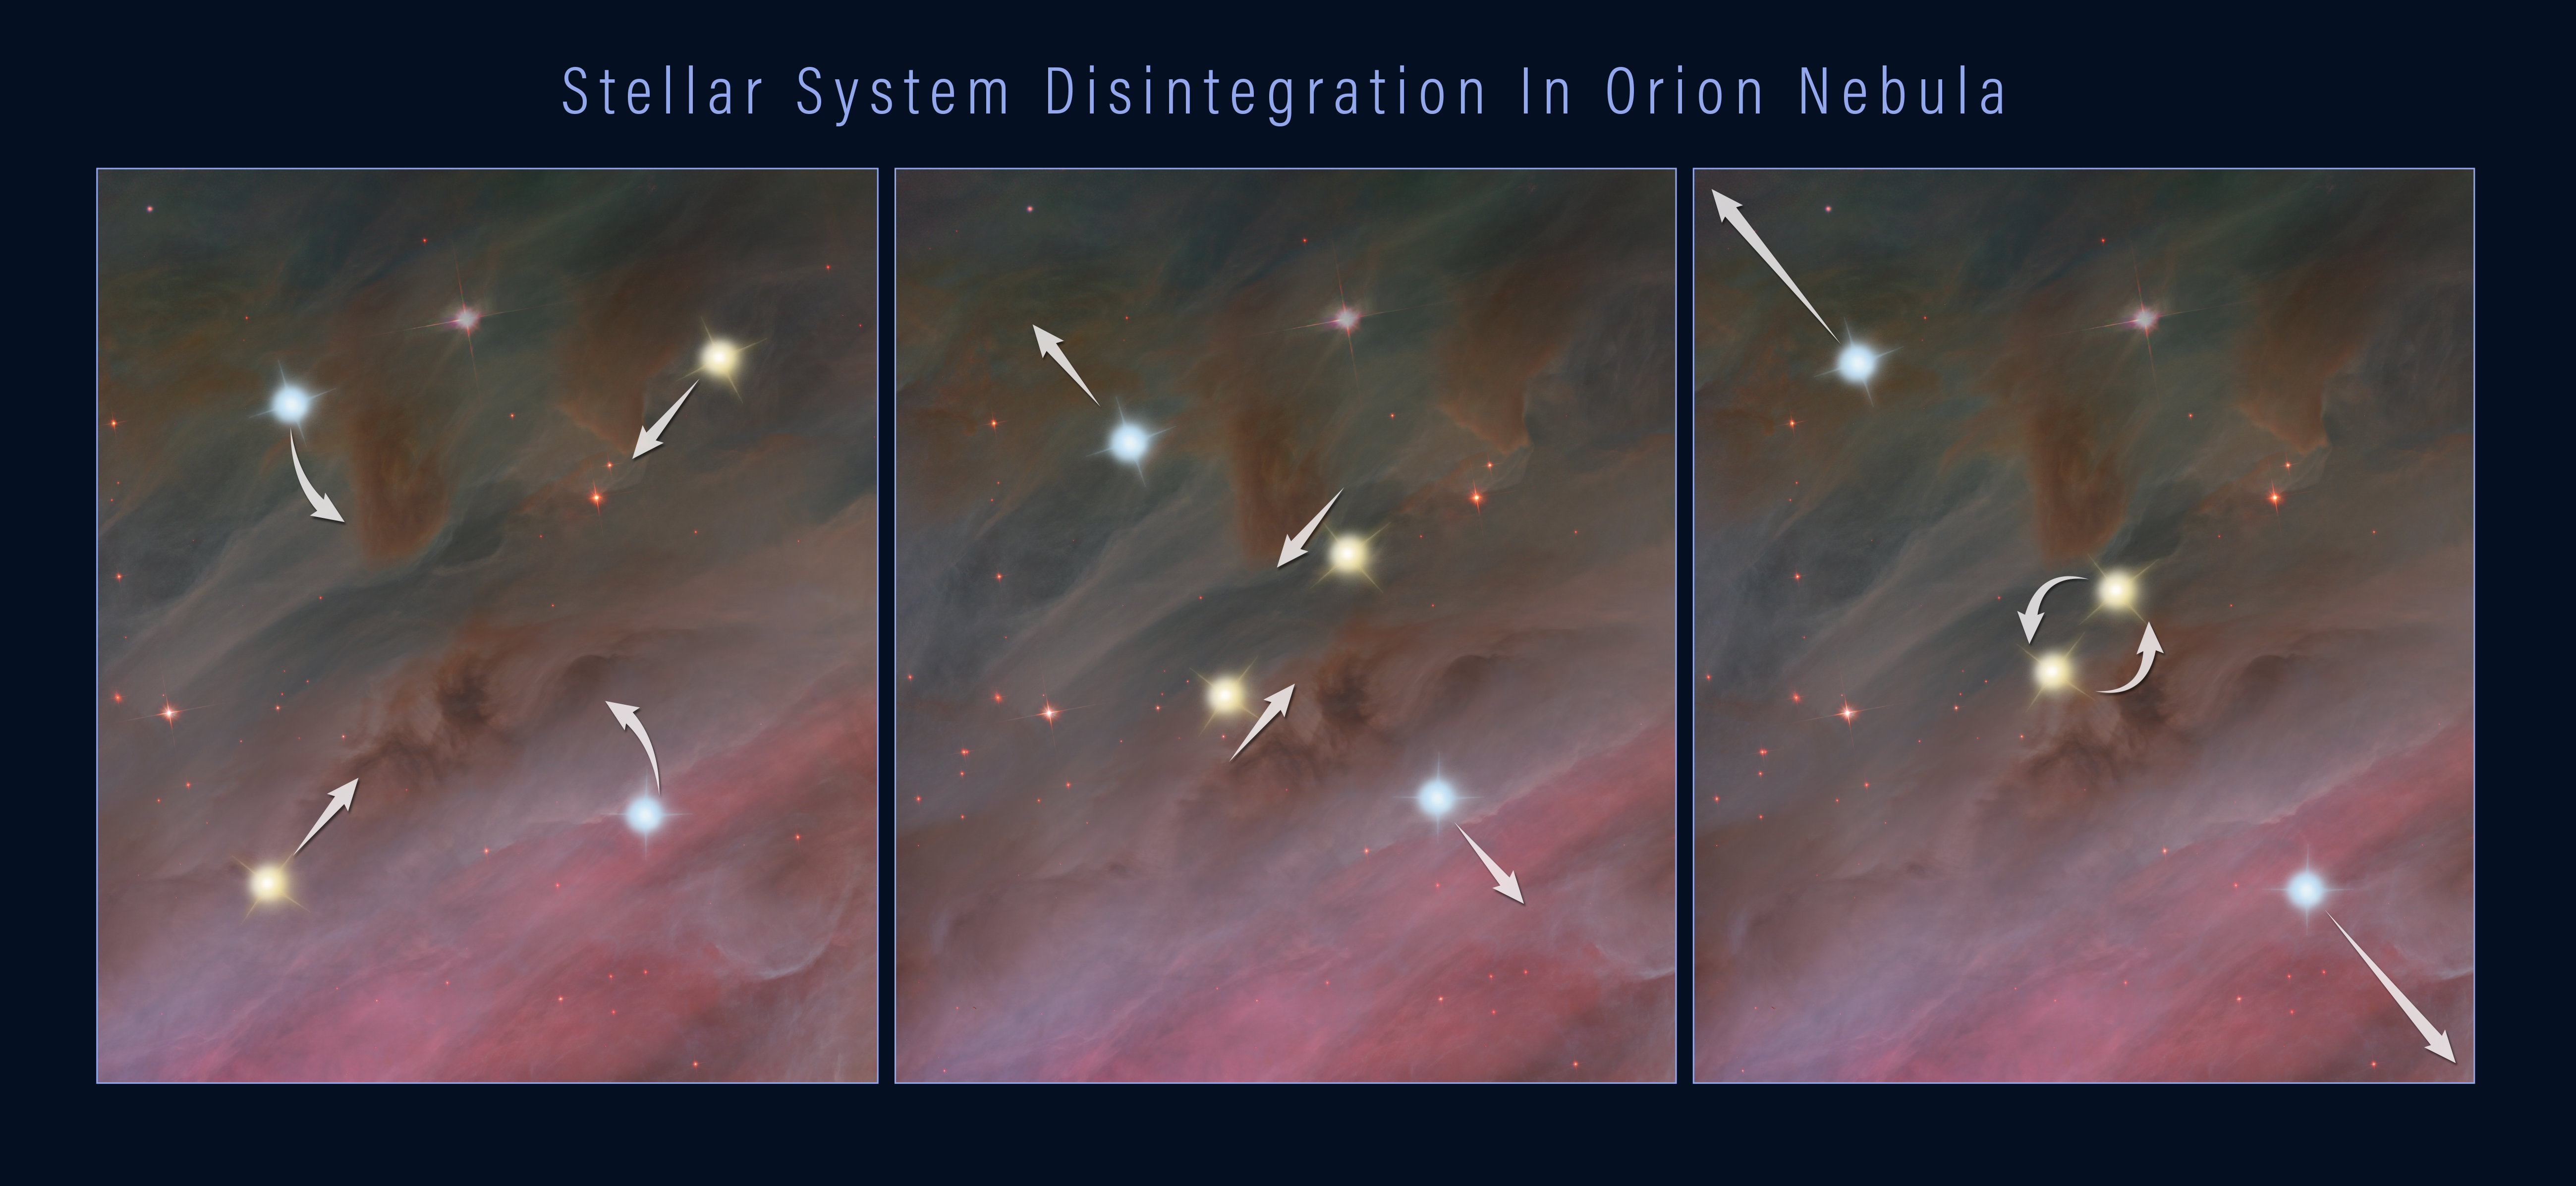

The Breakup of a Stellar System

This three-frame illustration shows how a grouping of stars can break apart, flinging the members into space.

The first panel shows four members of a multiple-star system orbiting each other. In the second panel, two of the stars move closer together in their orbits. In the third panel, the closely orbiting stars eventually either merge or form a tight binary. This event releases enough gravitational energy to propel all of the stars in the system outward, as shown in the third panel.

Credit: NASA, ESA, and Z. Levy (STScI)